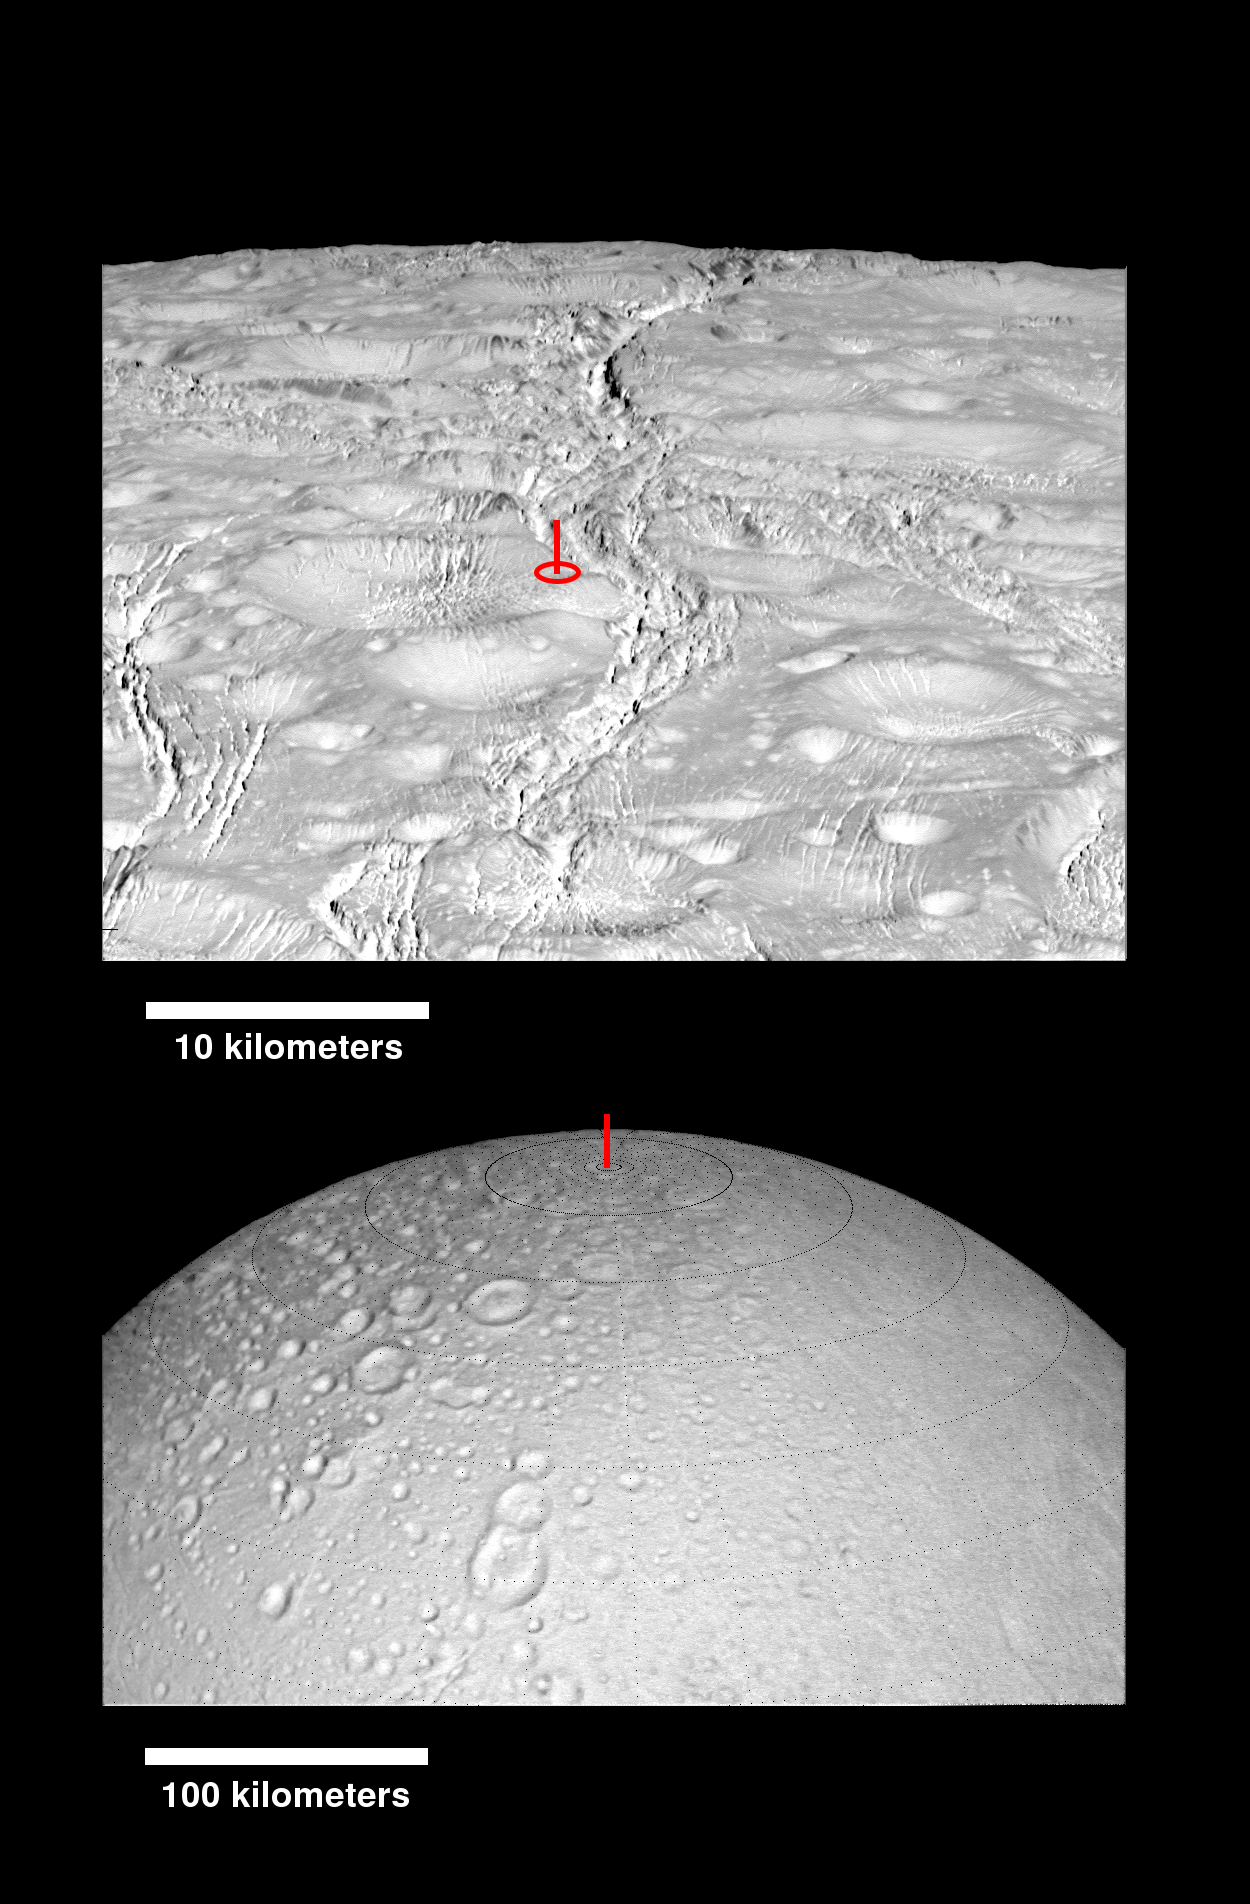

Enceladus North Pole Montage

This montage of images shows the precise location of the north pole on Saturn’s icy moon Enceladus. The snow-white surface is kept bright by material sprayed from the active plume of ice and vapor in the moon’s south polar region.

A latitude-longitude grid has been added to the wide-angle camera image, at bottom, which also features a snowman-shaped trio of craters named Dunyazad, Shahrazad and Al-Haddar.

These images were previously released, unlabeled, as PIA20010 and PIA19660.

The Cassini mission is a cooperative project of NASA, ESA (the European Space Agency) and the Italian Space Agency. The Jet Propulsion Laboratory, a division of the California Institute of Technology in Pasadena, manages the mission for NASA’s Science Mission Directorate, Washington. The Cassini orbiter and its two onboard cameras were designed, developed and assembled at JPL. The imaging operations center is based at the Space Science Institute in Boulder, Colorado.

Credit: NASA/JPL-Caltech/Space Science Institute